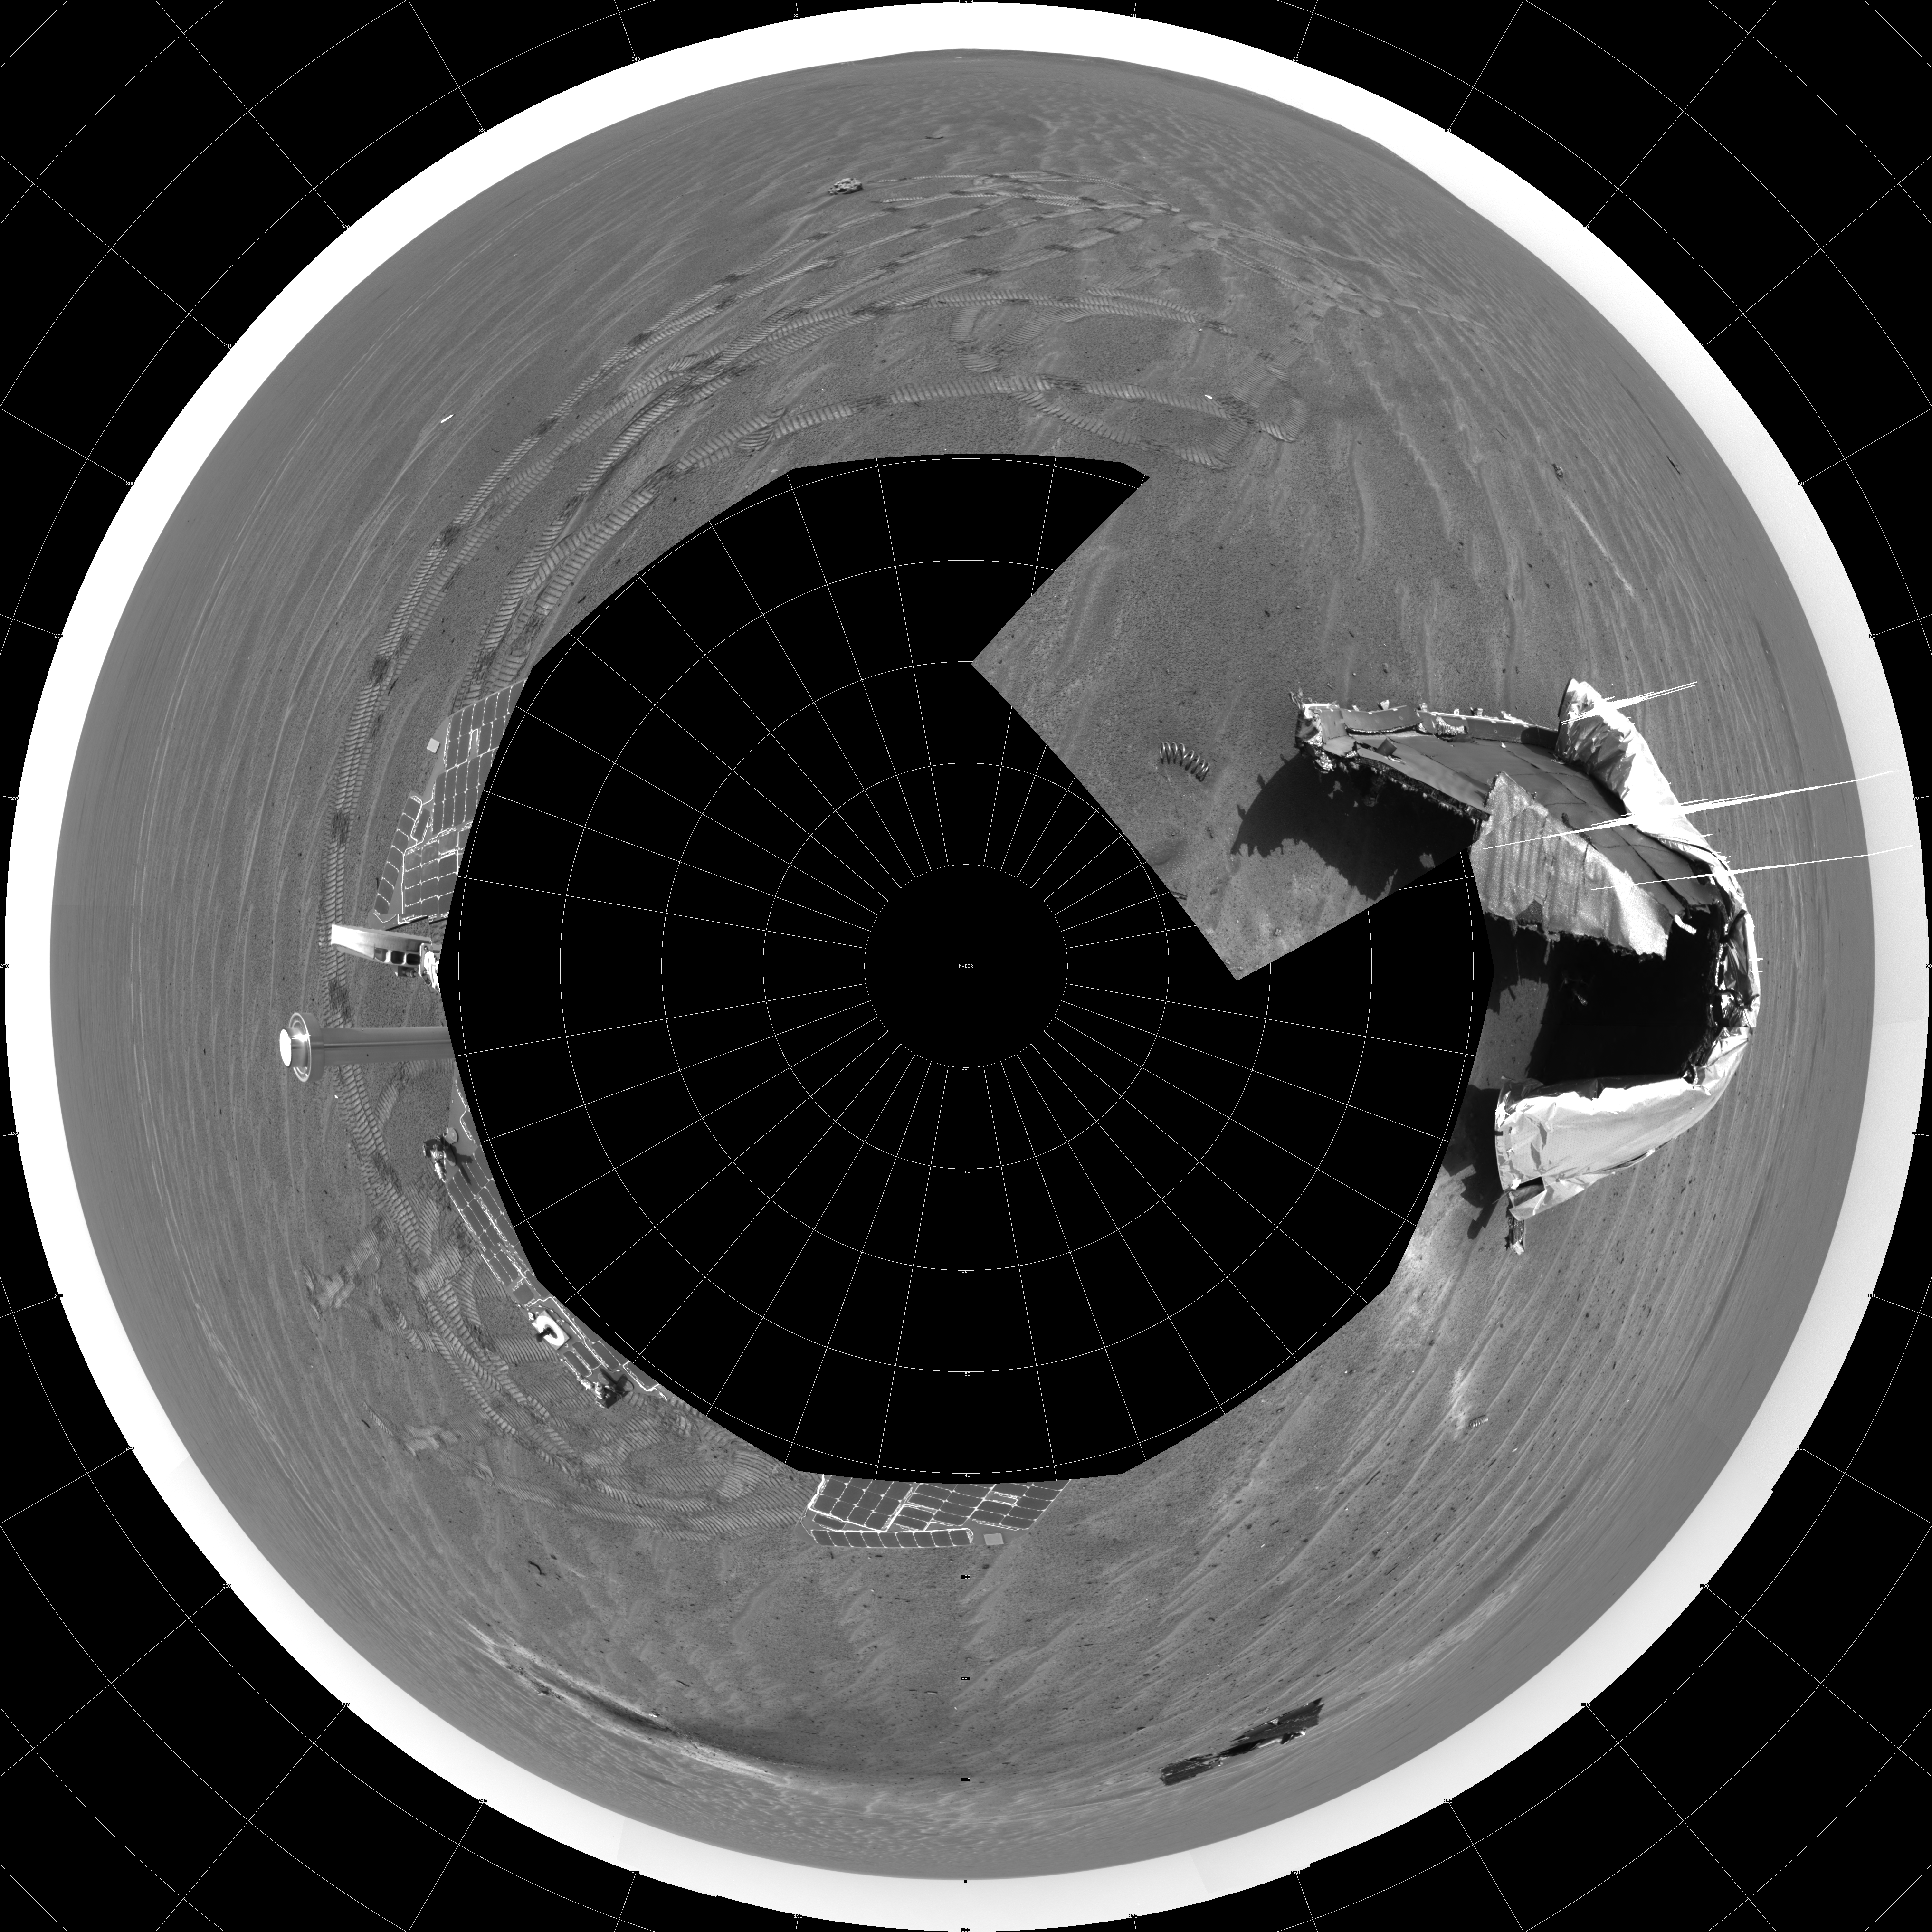

Opportunity’s View on Sol 354 (Polar)

NASA’s Mars Exploration Rover Opportunity captured this 360-degree panorama with its navigation camera on the rover’s 354th martian day, or sol (Jan. 21, 2005). The view is presented as a polar projection with geometric seam correction. It includes the debris and impact divot from Opportunity’s heat shield. The rim of “Endurance Crater” is visible on the horizon.

Credit: NASA/JPL